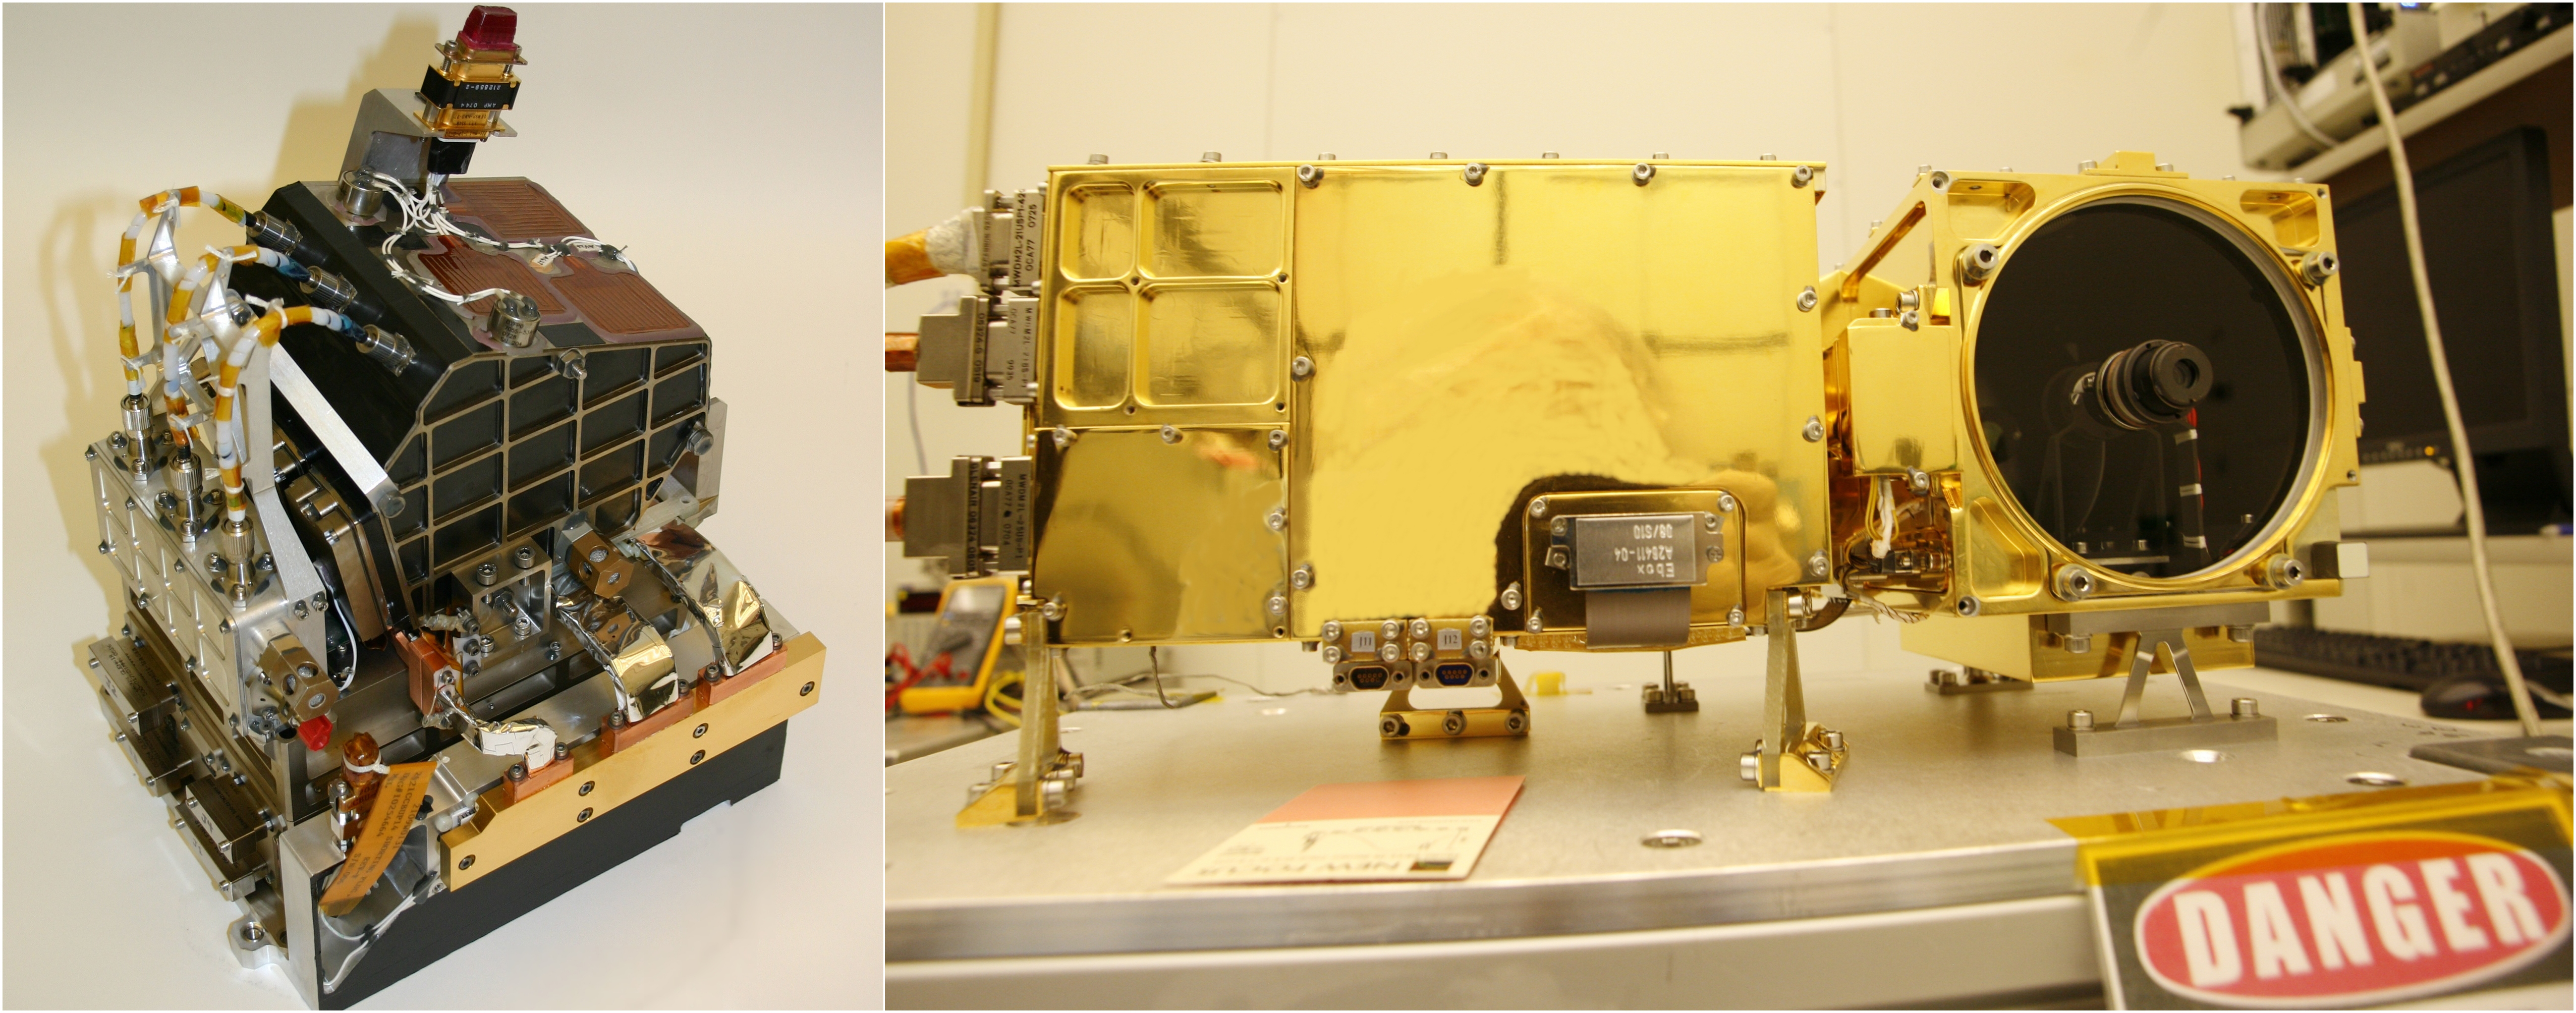

Body and Mast Units of ChemCam Instrument for Mars Rover

The two main parts of the ChemCam laser instrument for NASA’s Mars Science Laboratory mission are shown in this combined image.

On the left is the body unit, which goes inside the body of the mission’s Mars rover, Curiosity. The mast unit on the right goes onto the rover’s remote-sensing mast.

The mast unit, 37 centimeters (14.5 inches) long, contains ChemCam’s laser, imager and telescope. It can be pointed at rock and soil targets in the vicinity of the rover from its position on top of the mast, 2 meters (6.6 feet) above the ground. Laser pulses vaporize a pinhead-size target up to 7 meters (32 feet) away, producing a flash of light from the material ionized by the laser. The telescope observes that flash of light.

An optical fiber from the mast unit delivers the telescope’s observation to the body unit, which analyzes the light from the ionized target material to identify chemical elements in the target. The body unit is 20 centimeters (7.9 inches) long.

ChemCam was conceived, designed and built by a U.S.-French team led by Los Alamos National Laboratory in Los Alamos, N. M.; NASA’s Jet Propulsion Laboratory in Pasadena, Calif.; the Centre National d’Études Spatiales (the French government space agency); and the Centre d’Étude Spatiale des Rayonnements at the Observatoire Midi-Pyrénées, Toulouse, France.

JPL, a division of the California Institute of Technology in Pasadena, manages the Mars Science Laboratory mission for the NASA Science Mission Directorate, Washington. This mission will land a rover named Curiosity on Mars in August 2012. Researchers will use the tools on the rover to study whether the landing region has had environmental conditions favorable for supporting microbial life and favorable for preserving clues about whether life existed.

Credit: NASA/JPL-Caltech/LANL